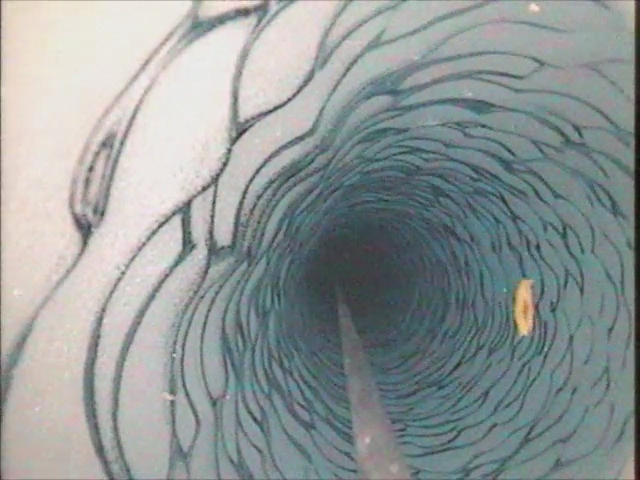

NASA finds Shrimp Under Antarctic Ice [Video]

At a depth of 600 feet beneath the West Antarctic ice sheet, a small shrimp-like creature managed to brighten up an otherwise gray polar day in late November 2009. This critter is a three-inch long Lyssianasid amphipod found beneath the Ross Ice Shelf, about 12.5 miles away from open water. NASA scientists were using a borehole camera to look back up towards the ice surface when they spotted this pinkish-orange creature swimming beneath the ice.

Credit: NASA